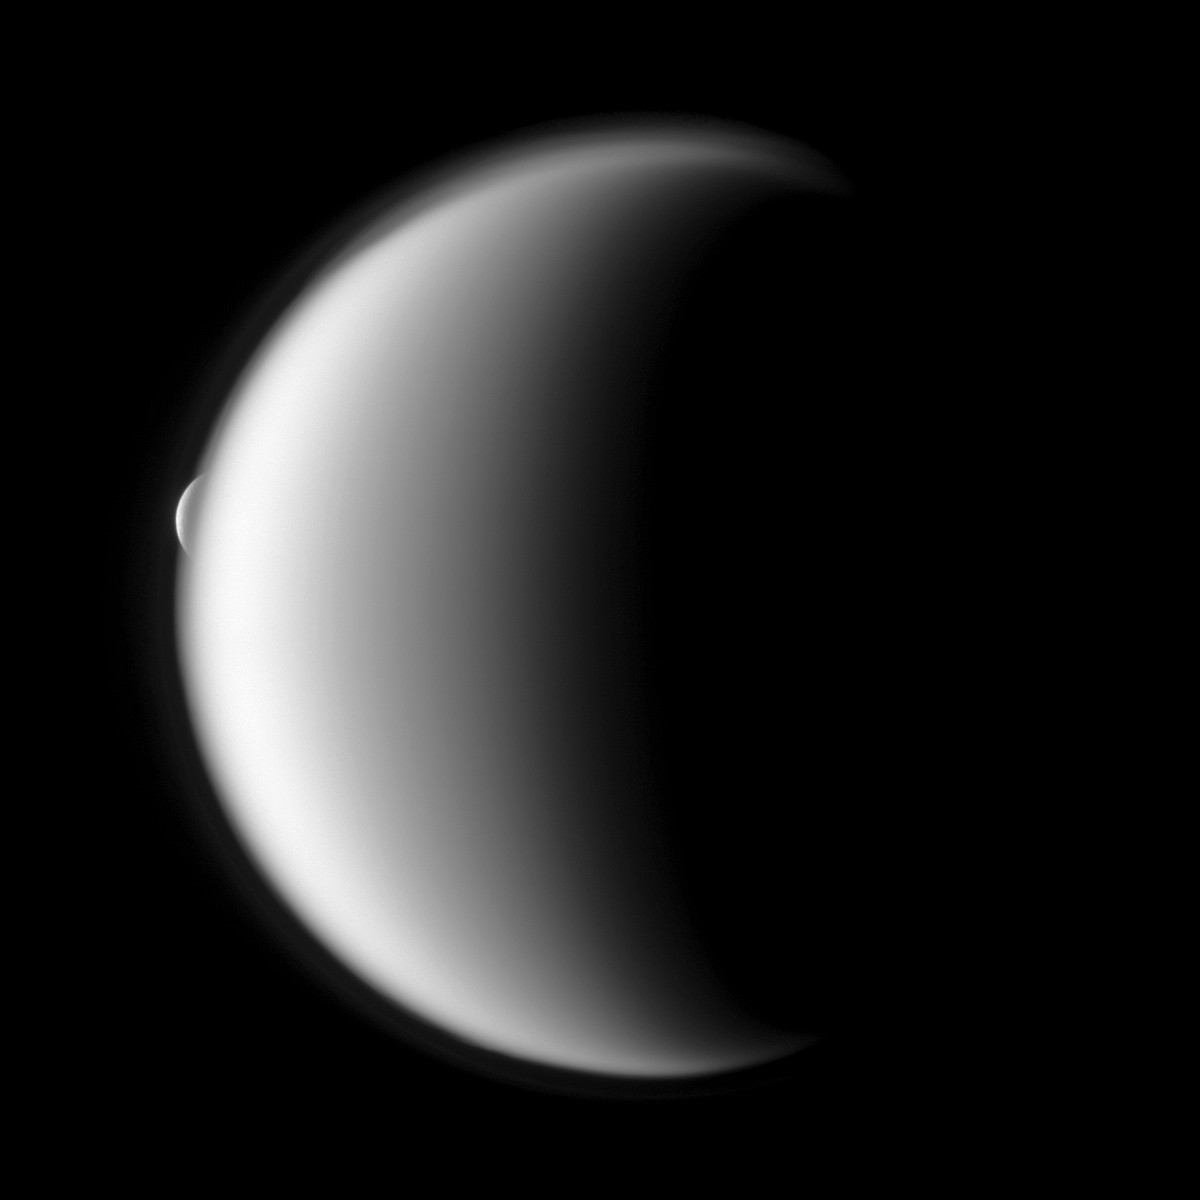

Reappearing Rhea

Rhea emerges after being occulted by the larger moon Titan.

Mutual event observations such as this one, in which one moon passes close to or in front of another, help scientists refine their understanding of the orbits of Saturn’s moons. Titan is about 1 million kilometers (621,000 miles) from Cassini in this image. Rhea is about 2.3 million kilometers (1.4 million miles) from Cassini.

The high altitude detached haze layer of Titan’s atmosphere is clearly visible in the image. See PIA07774 to learn more.

Lit terrain seen here is on the trailing hemispheres of Titan (5,150 kilometers, or 3,200 miles across) and Rhea (1,528 kilometers, or 949 miles across). The image was taken in visible light with the Cassini spacecraft narrow-angle camera on Oct. 27, 2009. Image scale is 6 kilometers (4 miles) per pixel on Titan and 14 kilometers (9 miles) per pixel on Rhea.

The Cassini-Huygens mission is a cooperative project of NASA, the European Space Agency and the Italian Space Agency. The Jet Propulsion Laboratory, a division of the California Institute of Technology in Pasadena, manages the mission for NASA’s Science Mission Directorate, Washington, D.C. The Cassini orbiter and its two onboard cameras were designed, developed and assembled at JPL. The imaging operations center is based at the Space Science Institute in Boulder, Colo.

Credit: NASA/JPL/Space Science Institute